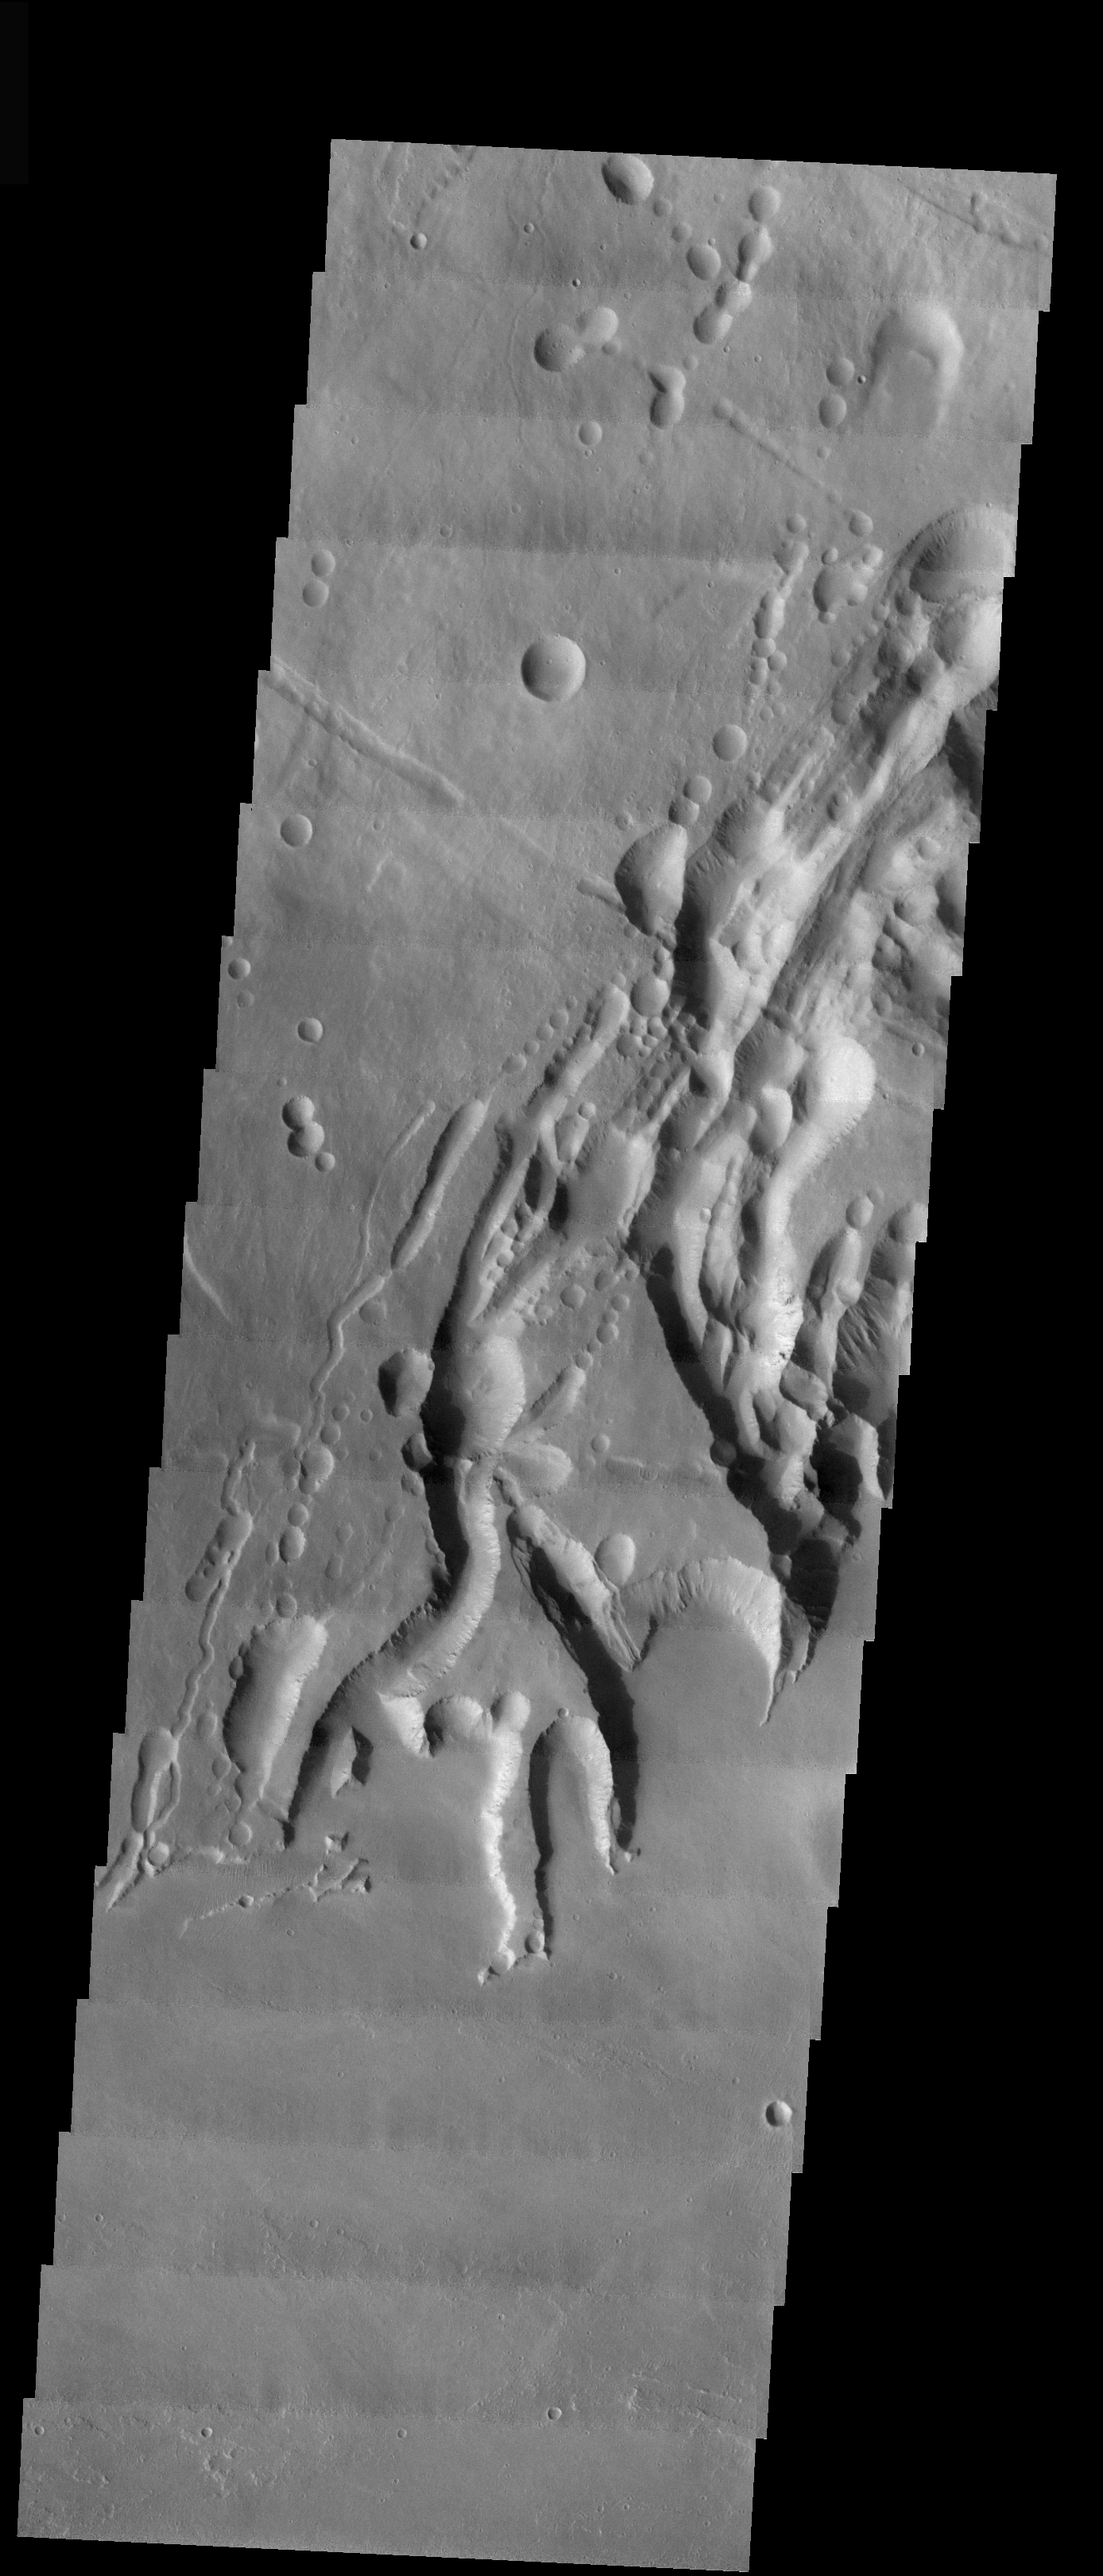

Arsia Mons Southern Flank

The final VIS image of Arsia Mons is located on the southern flank of the volcano adjacent to the NE trending feature. There has been a significant amount of collapse features formed in this region.

Image information: VIS instrument. Latitude -11.1, Longitude 238.6 East (121.4 West). 17 meter/pixel resolution.

Note: this THEMIS visual image has not been radiometrically nor geometrically calibrated for this preliminary release. An empirical correction has been performed to remove instrumental effects. A linear shift has been applied in the cross-track and down-track direction to approximate spacecraft and planetary motion. Fully calibrated and geometrically projected images will be released through the Planetary Data System in accordance with Project policies at a later time.

NASA’s Jet Propulsion Laboratory manages the 2001 Mars Odyssey mission for NASA’s Office of Space Science, Washington, D.C. The Thermal Emission Imaging System (THEMIS) was developed by Arizona State University, Tempe, in collaboration with Raytheon Santa Barbara Remote Sensing. The THEMIS investigation is led by Dr. Philip Christensen at Arizona State University. Lockheed Martin Astronautics, Denver, is the prime contractor for the Odyssey project, and developed and built the orbiter. Mission operations are conducted jointly from Lockheed Martin and from JPL, a division of the California Institute of Technology in Pasadena.

Credit: NASA/JPL/Arizona State University